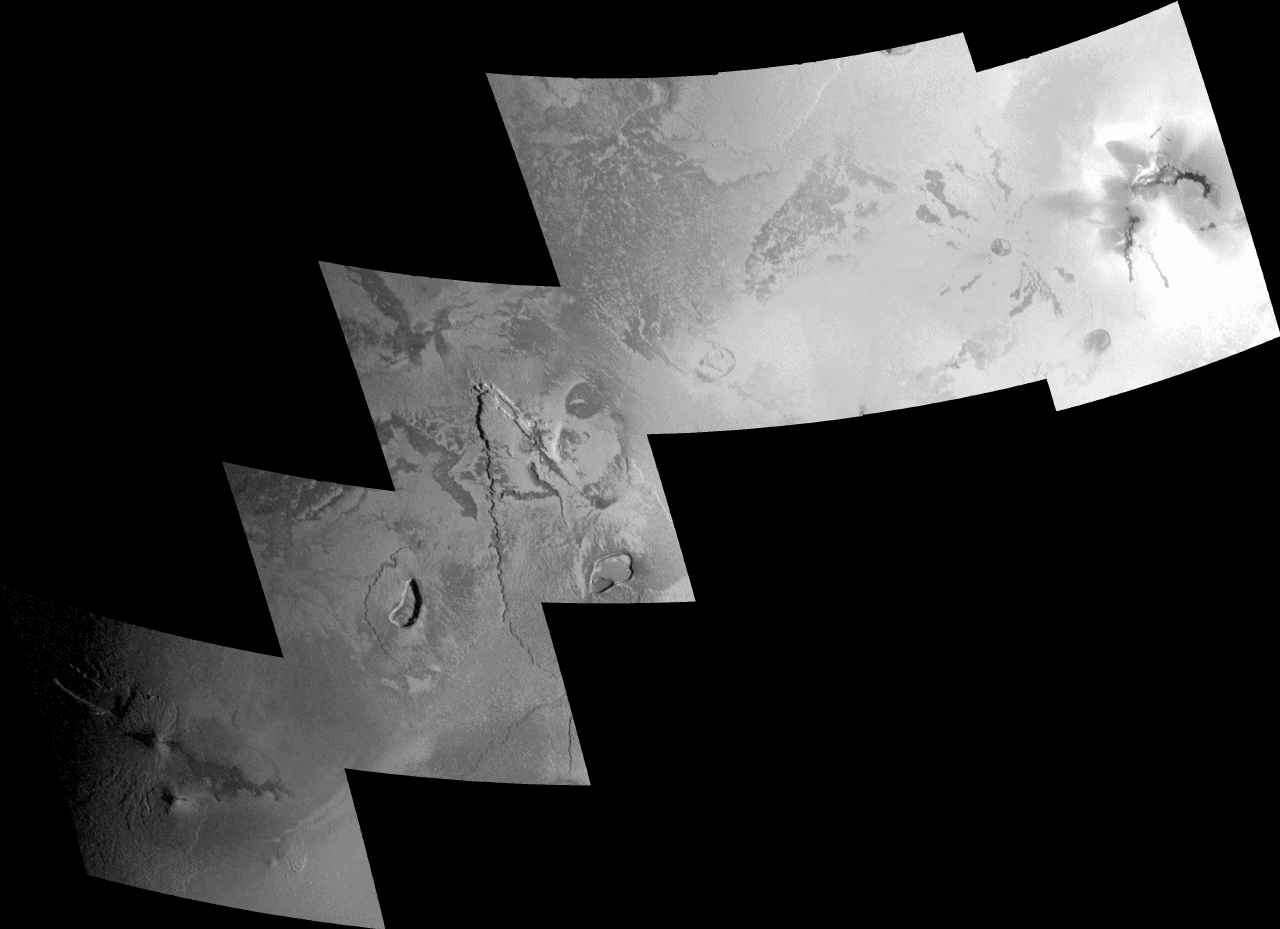

New plume vent near Zamama, Io

The source area of what had been a towering volcanic plume two months earlier lies in the far-right frame of this mosaic of images taken of Jupiter’s moon Io by NASA’s Galileo spacecraft on Oct. 16, 2001.

The region in the images includes the Zamama lava flow in Jupiter’s northern hemisphere. The Zamama flow field emanates from the northernmost of two small volcanoes in the far left frame. These lava flows were not present in Voyager images of Io, so they formed some time between the Voyager 1 flyby in 1979 and the first Galileo observations of Io in 1996. Galileo also observed Zamama during Io encounters in 1999, and scientists identified narrow, long, dark lava flows thought to be similar to lava flows in Hawaii.

Moving northeast, the second and third frames of this mosaic contain lava flow fields and several unnamed volcanic depressions, called “paterae.” It is unclear whether the broad, shield-like features or plateaus on which the paterae rest were created by eruptions from the paterae, or if they were preexisting features. Some fractures and dark lines suggest that the crust here is breaking up, creating cracks that magma can use to rise to the surface.

The far-right frame of this mosaic shows dark lava flows and bright spots. The bright spots are probably sulfur-bearing plume deposits, which are thought to be associated with the source of a plume eruption 500 kilometers (310 miles) high that was observed by the Galileo spacecraft in August, 2001. It was the largest plume eruption ever observed on Io.

The Jet Propulsion Laboratory, a division of the California Institute of Technology in Pasadena, manages the Galileo mission for NASA’s Office of Space Science, Washington, D.C.

Credit: NASA/JPL/University of Arizona